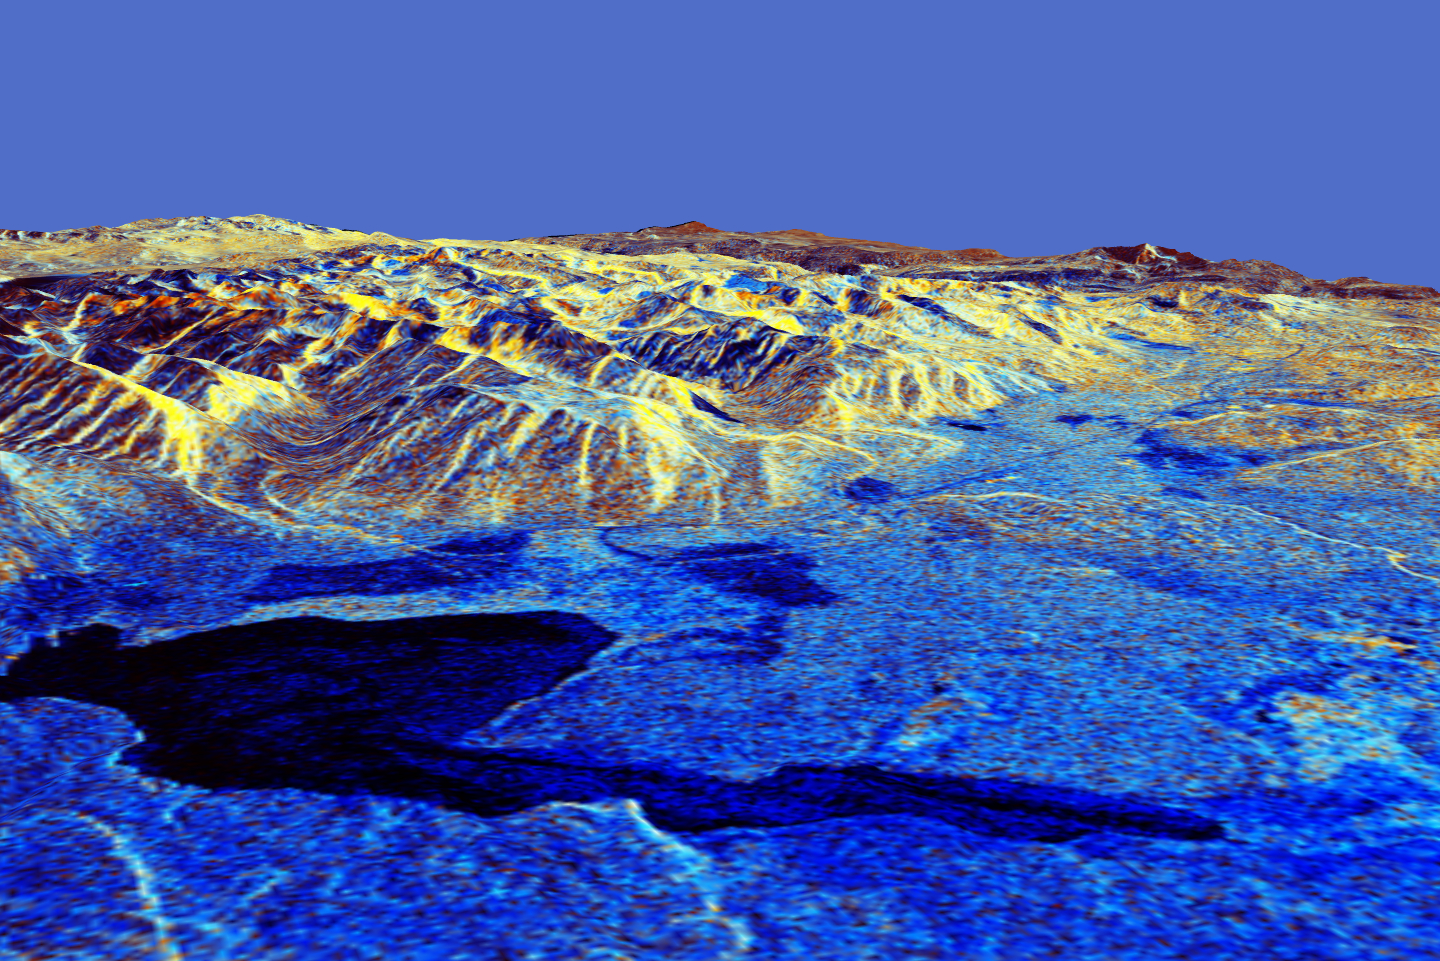

Space Radar Image of Mammoth, California in 3-D

This is a three-dimensional perspective of Mammoth Mountain, California. This view was constructed by overlaying a Spaceborne Imaging Radar-C (SIR-C) radar image on a U.S. Geological Survey digital elevation map. Vertical exaggeration is 1.87 times. The image is centered at 37.6 degrees north, 119.0 degrees west. It was acquired from the Spaceborne Imaging Radar C/X-Band Synthetic Aperture Radar (SIR-C/X-SAR) onboard space shuttle Endeavour on its 67th orbit on April 13, 1994.

In this color representation, red is C-band HV-polarization, green is C-band VV-polarization and blue is the ratio of C-band VV to C-band HV. Blue areas are smooth, and yellow areas are rock out-crops with varying amounts of snow and vegetation. Crowley Lake is in the foreground, and Highway 395 crosses in the middle of the image. Mammoth Mountain is shown in the upper right.

Spaceborne Imaging Radar-C and X-Synthetic Aperture Radar (SIR-C/X-SAR) is part of NASA’s Mission to Planet Earth. The radars illuminate Earth with microwaves allowing detailed observations at any time, regardless of weather or sunlight conditions. SIR-C/X-SAR uses three microwave wavelengths: L-band (24 cm), C-band (6 cm) and X-band (3 cm). The multi-frequency data will be used by the international scientific community to better understand the global environment and how it is changing. The SIR-C/X-SAR data, complemented by aircraft and ground studies, will give scientists clearer insights into those environmental changes which are caused by nature and those changes which are induced by human activity.

SIR-C was developed by NASA’s Jet Propulsion Laboratory. X-SAR was developed by the Dornier and Alenia Spazio companies for the German space agency, Deutsche Agentur fuer Raumfahrtangelegenheiten (DARA), and the Italian space agency, Agenzia Spaziale Italiana (ASI).

Credit: NASA/JPL-Caltech